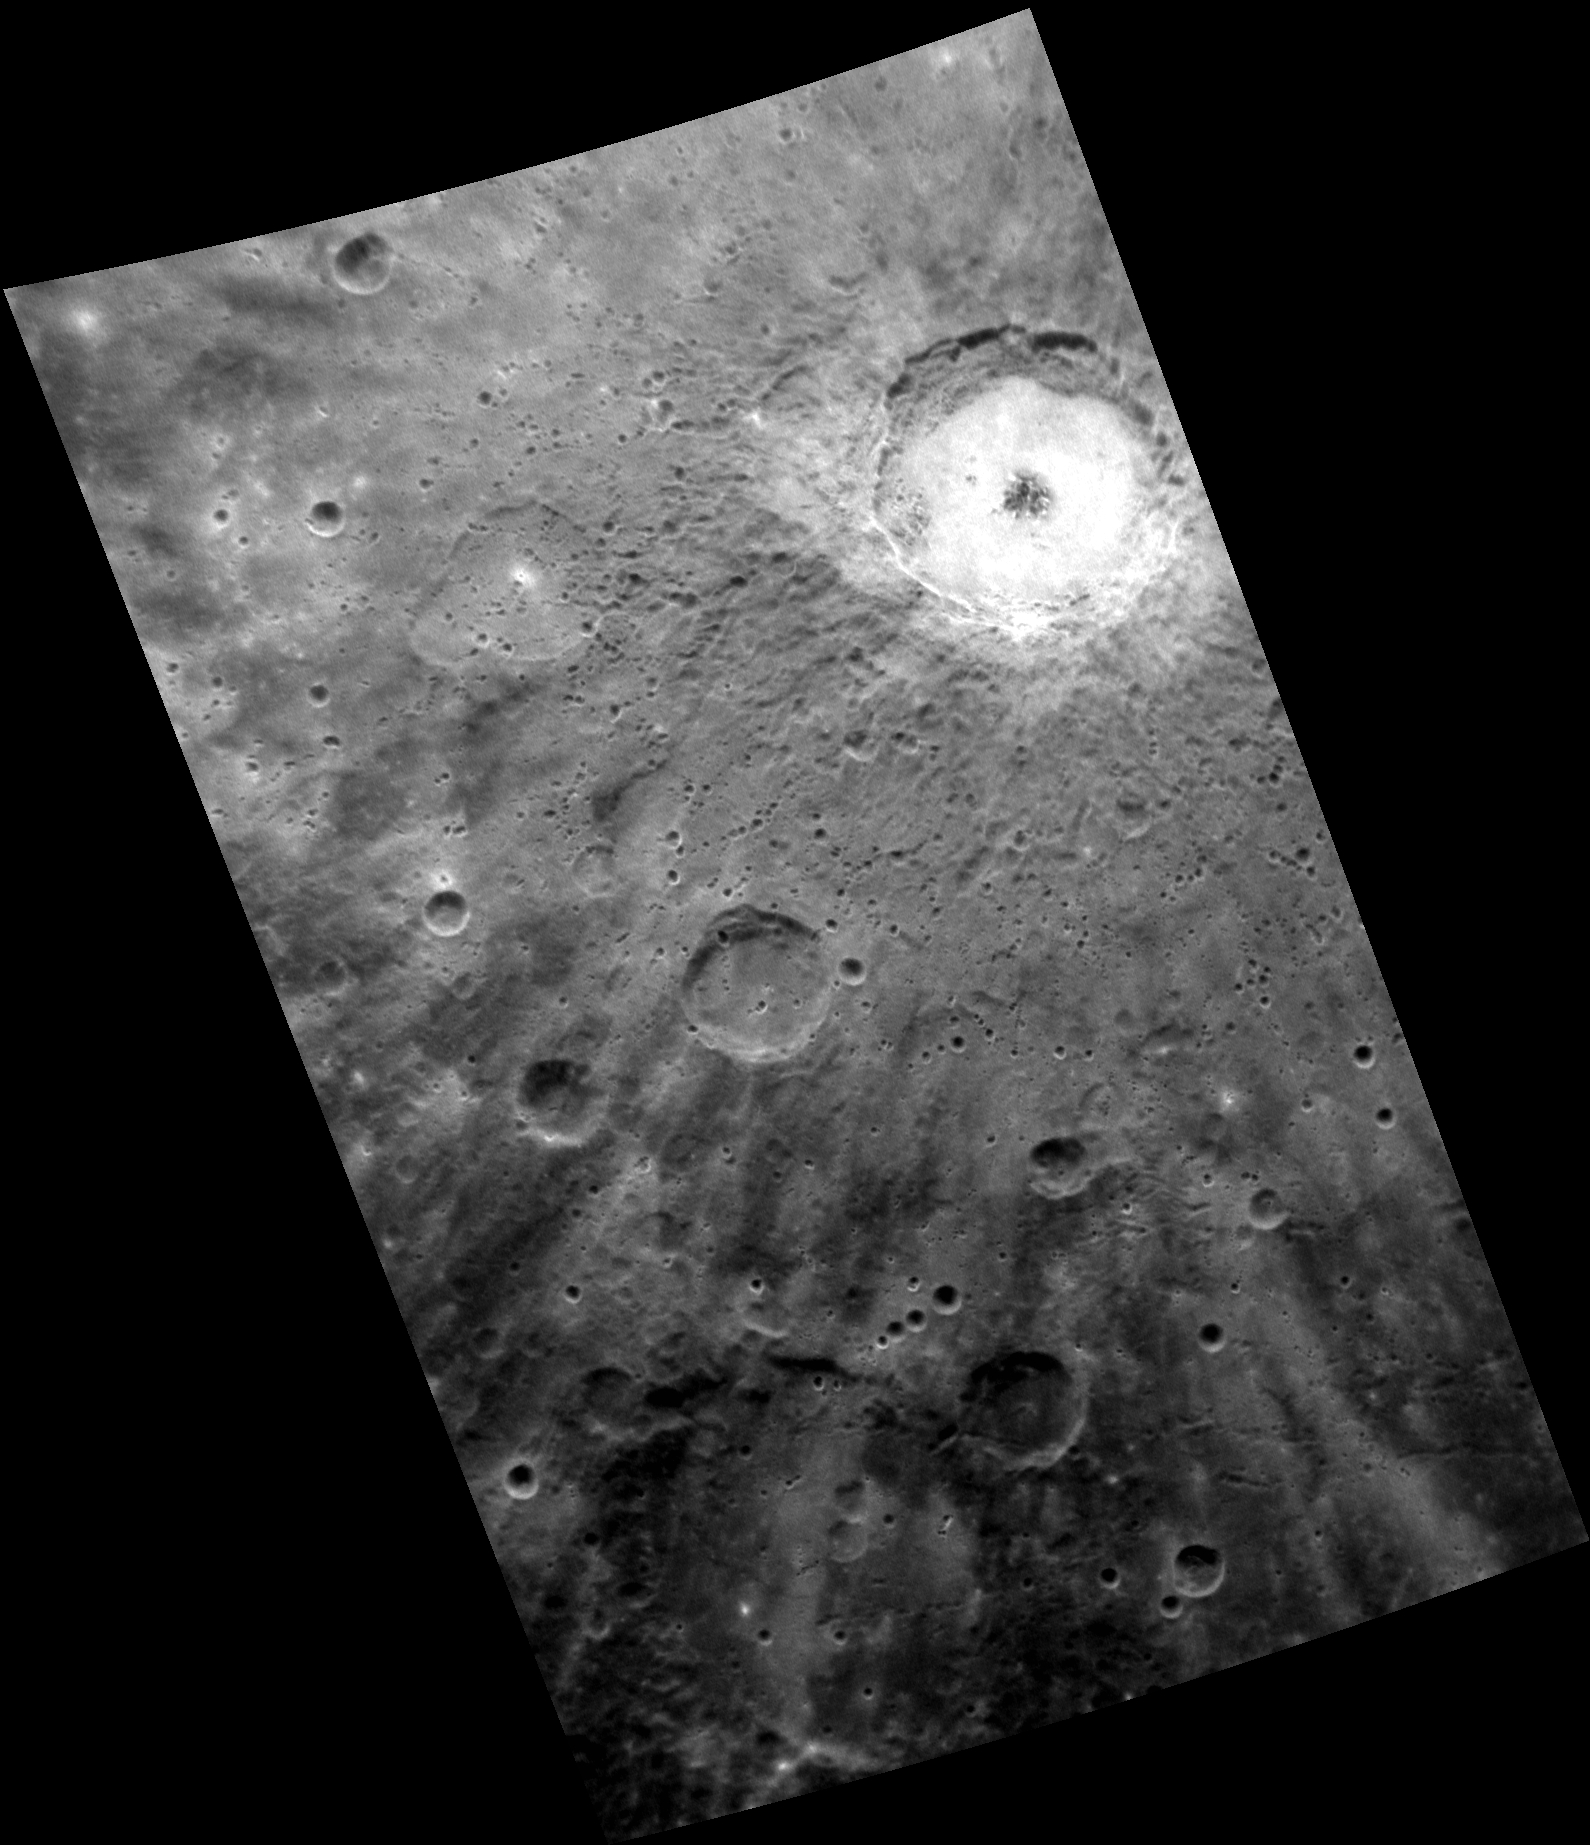

Different Strokes

The image above shows the complex crater Debussy, known for its bright rays that almost completely obscure the terrain surrounding the crater. The bright appearance of Debussy and its rays suggests that this crater is relatively young, as rays tend to fade over time. In addition to contributing to our understanding of relative ages, crater rays are also useful for understanding how cratering processes operate on Mercury.

This image was acquired as a high-resolution targeted observation. Targeted observations are images of a small area on Mercury’s surface at resolutions much higher than the 200-meter/pixel morphology base map. It is not possible to cover all of Mercury’s surface at this high resolution, but typically several areas of high scientific interest are imaged in this mode each week.

Date acquired: August 28, 2012
Image Mission Elapsed Time (MET): 254615176
Image ID: 2473506
Instrument: Narrow Angle Camera (NAC) of the Mercury Dual Imaging System (MDIS)
Center Latitude: -37.24°
Center Longitude: 11.27° E
Resolution: 269 meters/pixel
Scale: Debussy is approximately 80 km (50 mi.) in diameter.
Incidence Angle: 38.5°
Emission Angle: 50.7°
Phase Angle: 89.1°

The MESSENGER spacecraft is the first ever to orbit the planet Mercury, and the spacecraft’s seven scientific instruments and radio science investigation are unraveling the history and evolution of the Solar System’s innermost planet. Visit the Why Mercury? section of this website to learn more about the key science questions that the MESSENGER mission is addressing. During the one-year primary mission, MDIS acquired 88,746 images and extensive other data sets. MESSENGER is now in a year-long extended mission, during which plans call for the acquisition of more than 80,000 additional images to support MESSENGER’s science goals.

These images are from MESSENGER, a NASA Discovery mission to conduct the first orbital study of the innermost planet, Mercury. For information regarding the use of images, see the MESSENGER image use policy.

Credit: NASA/Johns Hopkins University Applied Physics Laboratory/Carnegie Institution of Washington